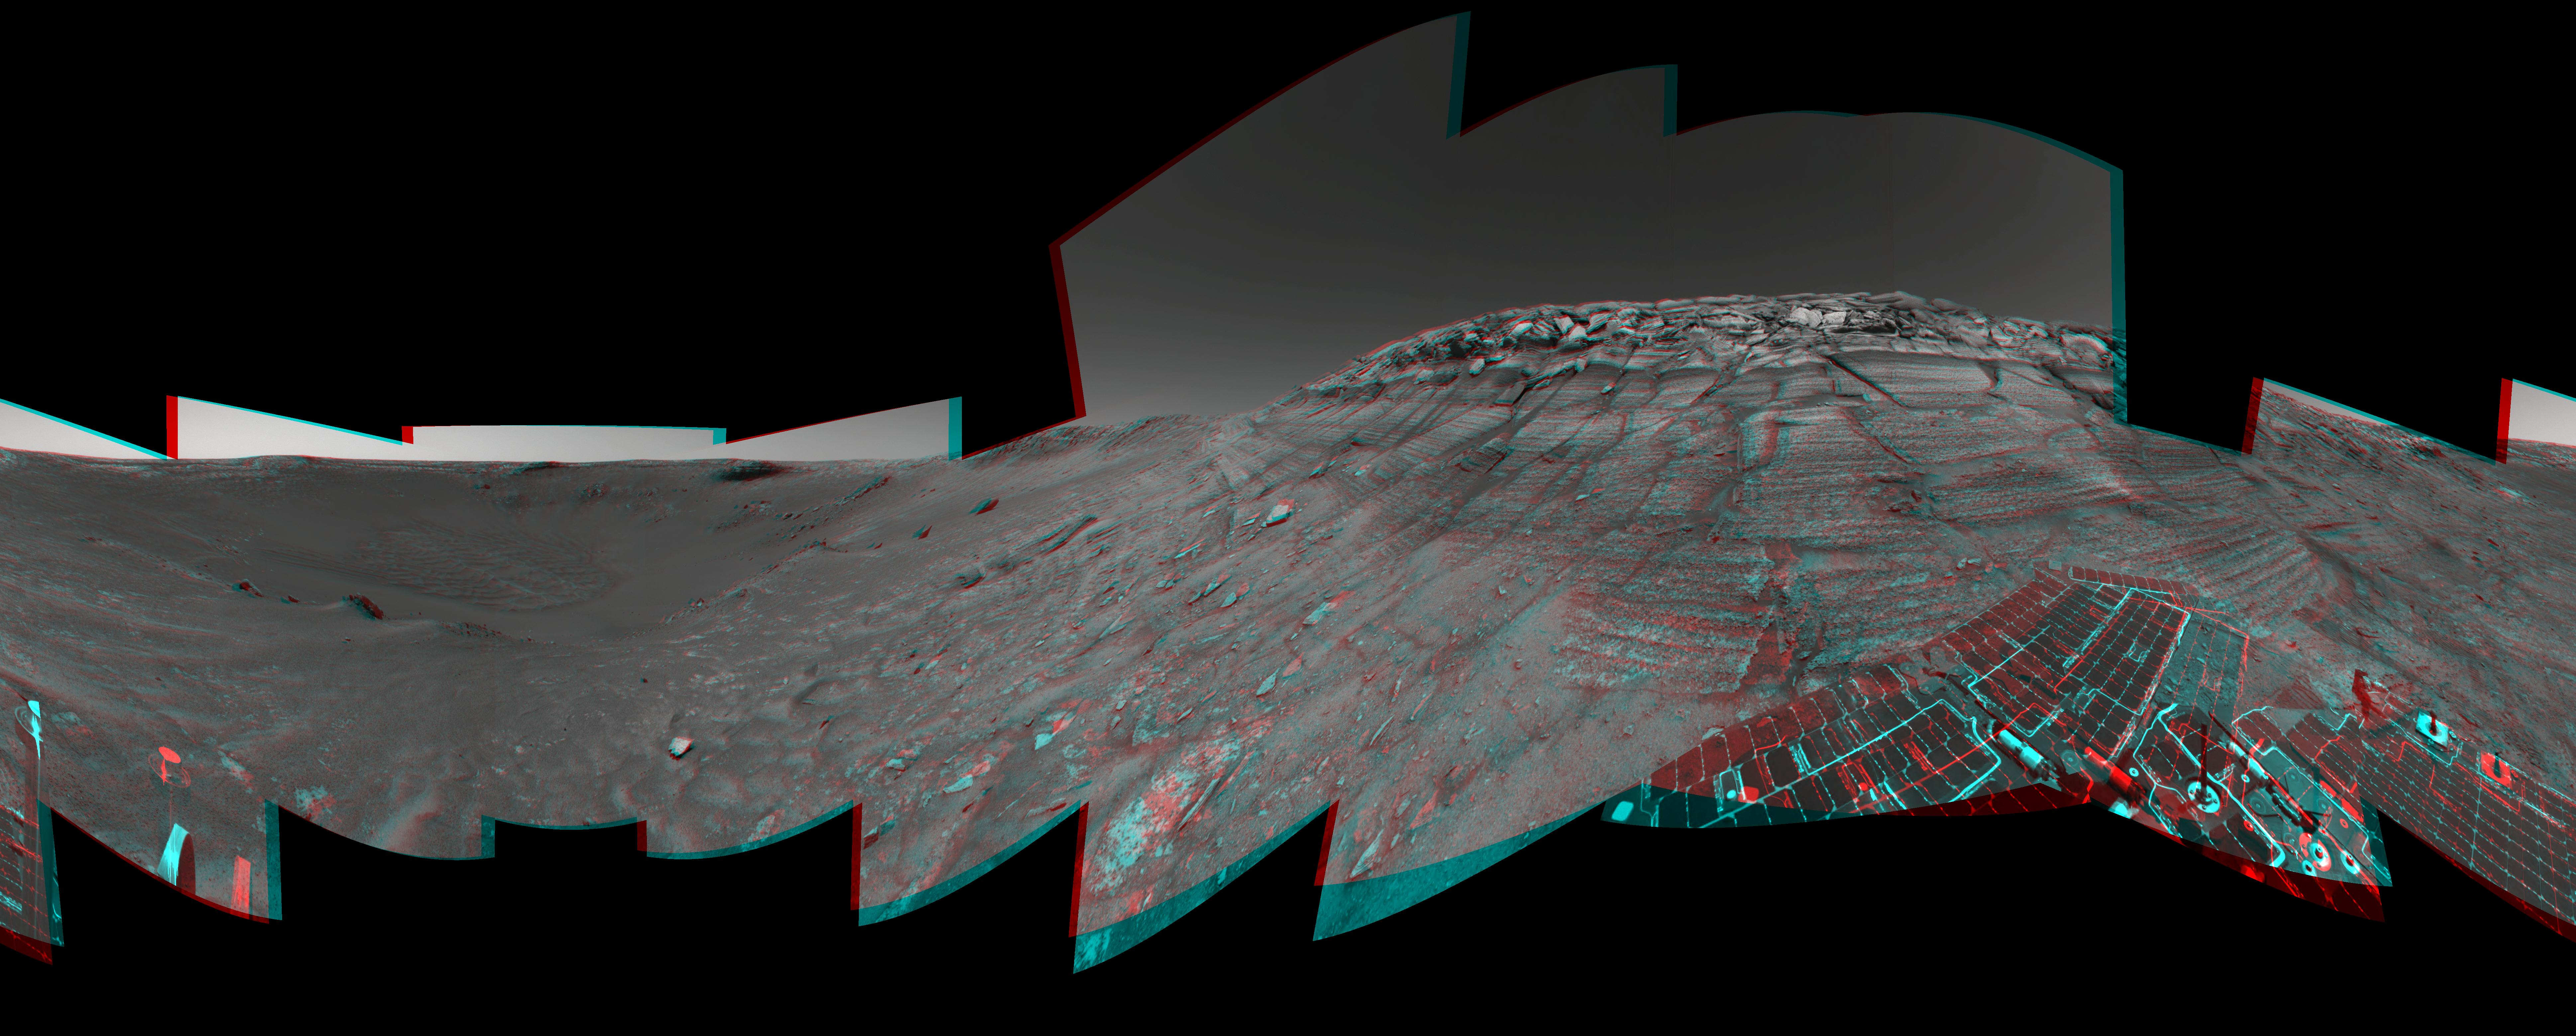

Opportunity at the Wall (3-D)

Figure 1

The navigation camera on NASA’s Mars Exploration Rover Opportunity took images during the rover’s 285th martian day (Nov. 11, 2004) that are combined into this stereo panorama. Opportunity had reached the base of “Burns Cliff,” a portion of the inner wall of “Endurance Crater.” This view shows rock layers in the wall, with a portion of Opportunity’s solar array visible at the bottom right.

Figure 1 is the left-eye view of a stereo pair and Figure 2 is the right-eye view of a stereo pair.

Credit: NASA/JPL